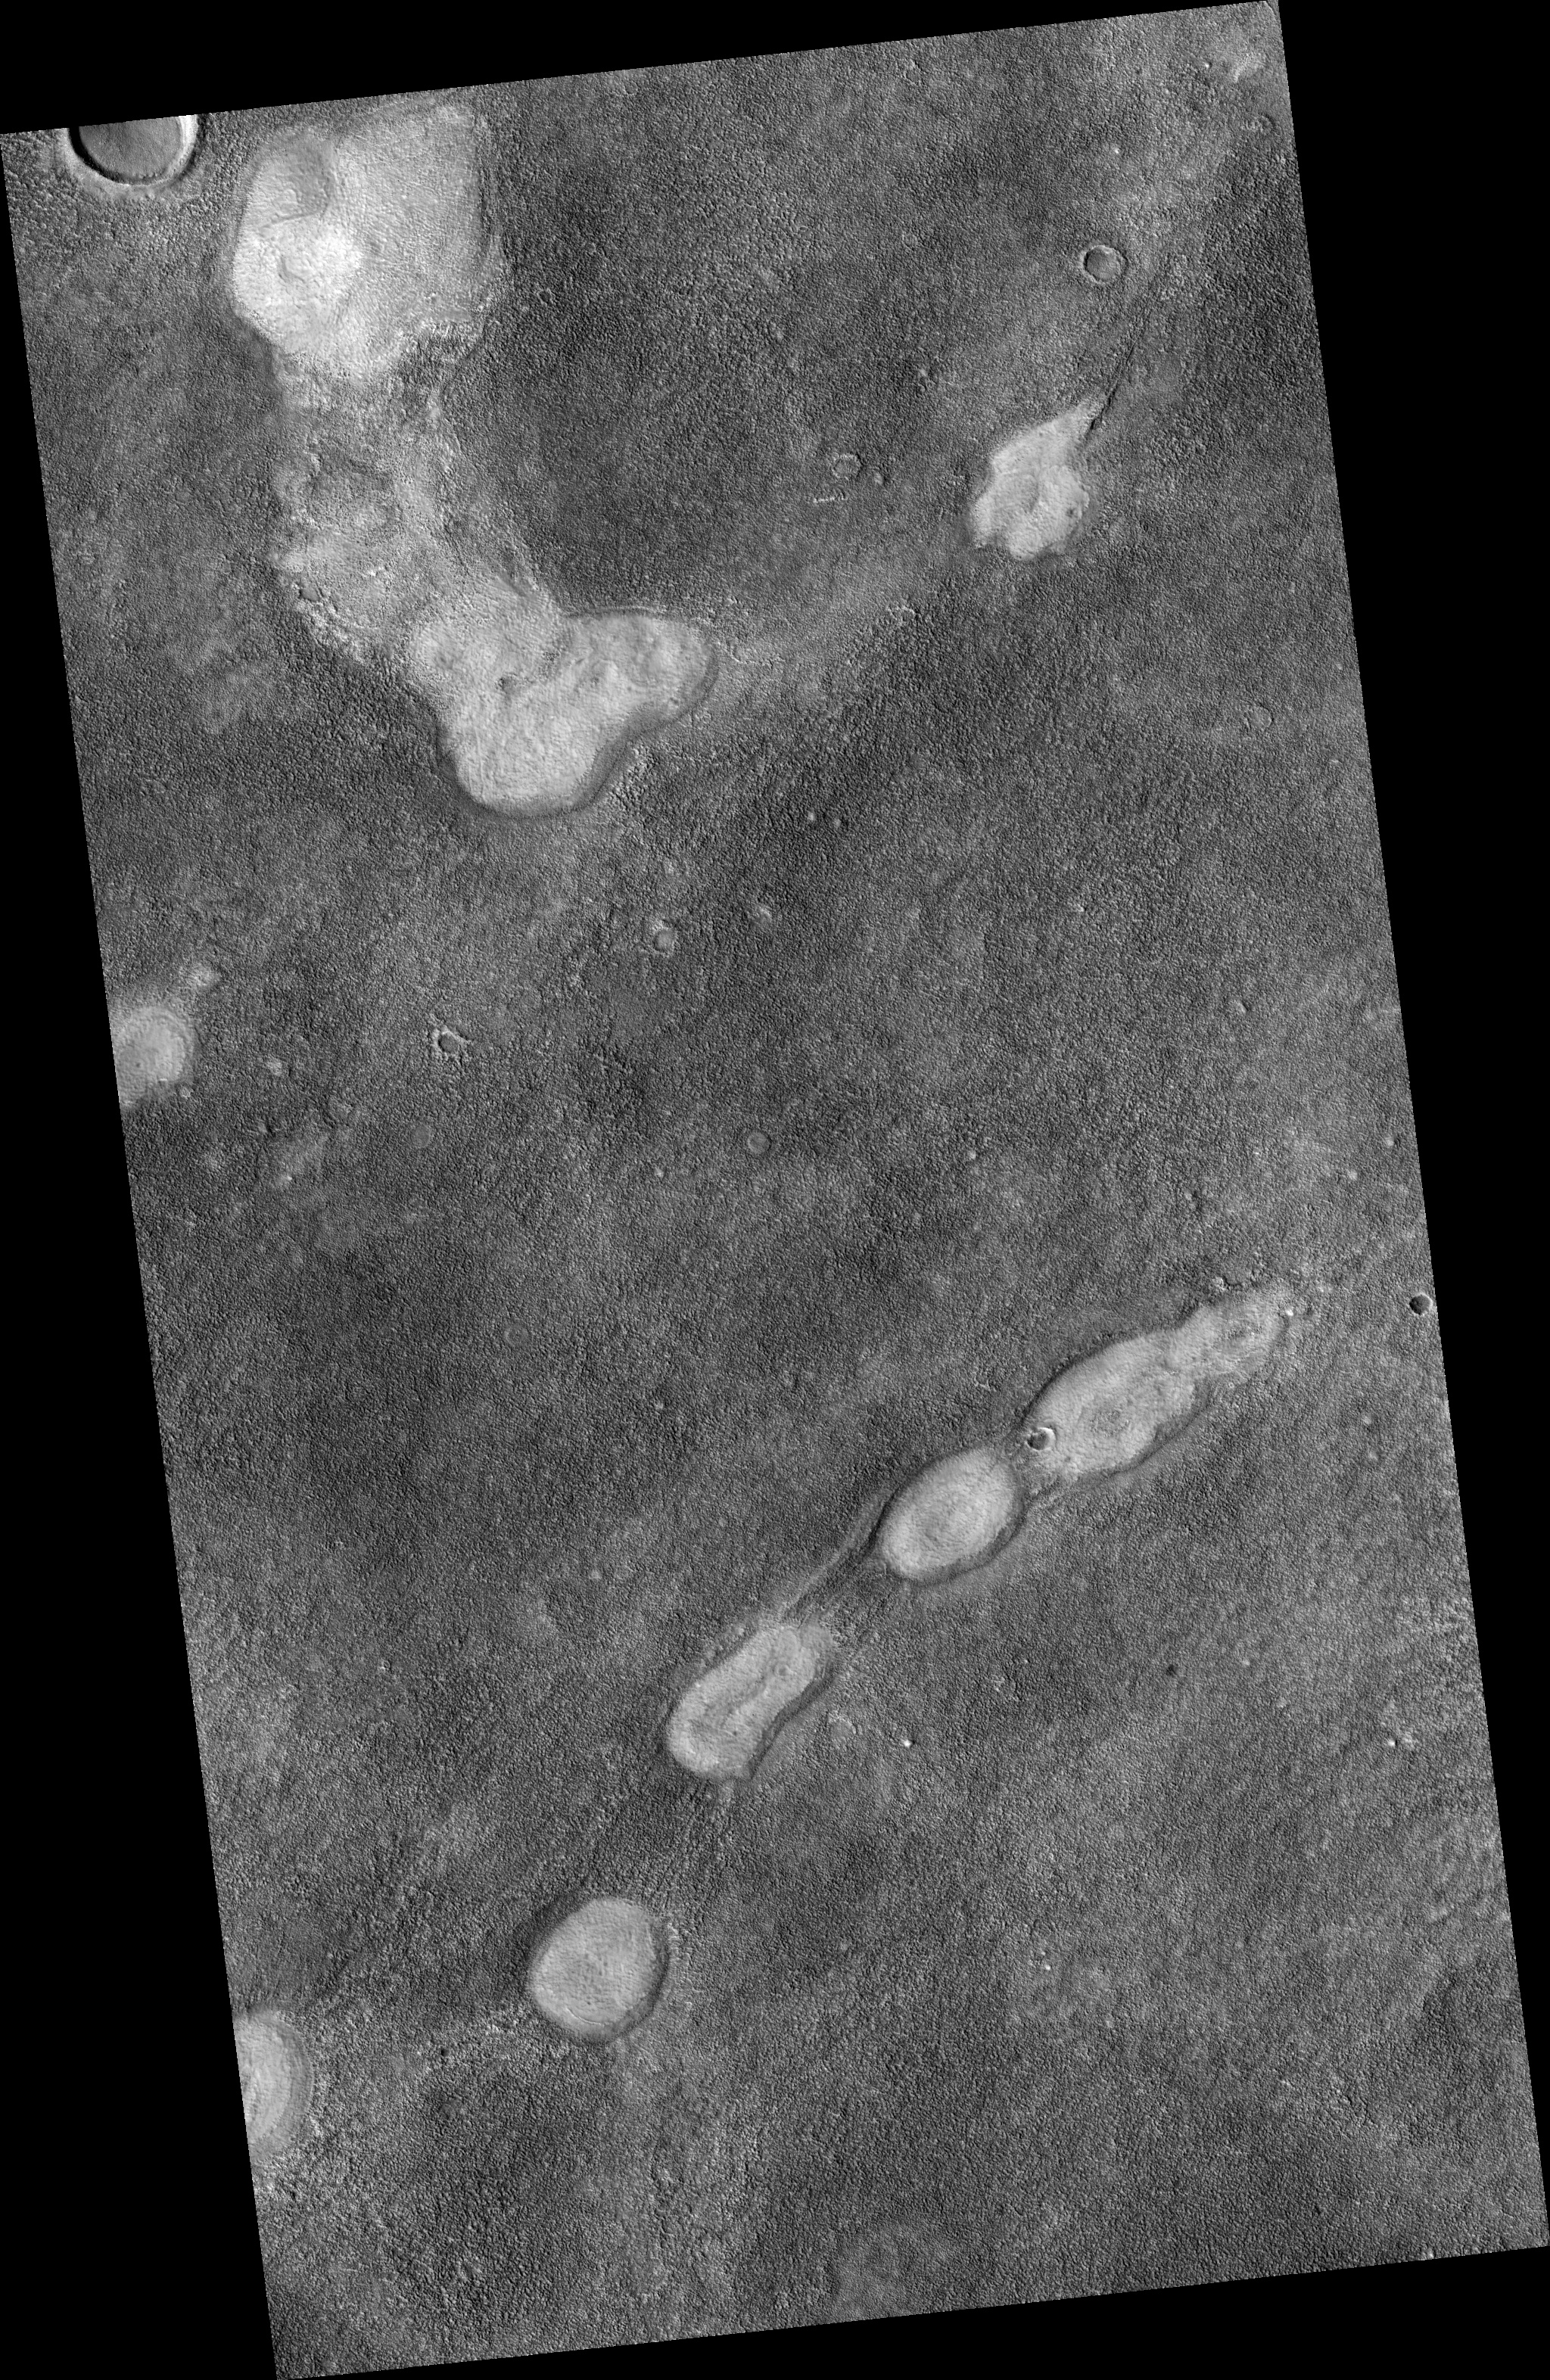

Proposed Future Mars Landing Site: Acidalia Planitia Mud Volcanoes

This proposed future Mars landing site in Acidalia Planitia targets densely occurring mounds thought to be mud volcanoes.

Mud volcanoes are geological structures formed when a mixture of gas, liquid and fine-grained rock (or mud) is forced to the surface from several meters to kilometers (several yards to miles) underground. Scientists are targeting these mud volcanoes because the sediments brought from depth could contain organic materials that might provide evidence about possible past and present microbial life on Mars.

This image covers an area about 6 kilometers (4 miles) wide. It is one product from an Oct. 2, 2010, HiRISE observation catalogued as ESP_019612_2250, of an area centered at 44.5 degrees north latitude, 317.2 degrees east longitude. Other image products from this observation are available at http://hirise.lpl.arizona.edu/ESP_019612_2250.

NASA’s Jet Propulsion Laboratory, a division of the California Institute of Technology in Pasadena, manages the Mars Reconnaissance Orbiter for NASA’s Science Mission Directorate, Washington. Lockheed Martin Space Systems, Denver, built the spacecraft. The High Resolution Imaging Science Experiment is operated by the University of Arizona, Tucson, and the instrument was built by Ball Aerospace & Technologies Corp., Boulder, Colo.

Credit: NASA/JPL-Caltech/University of Arizona